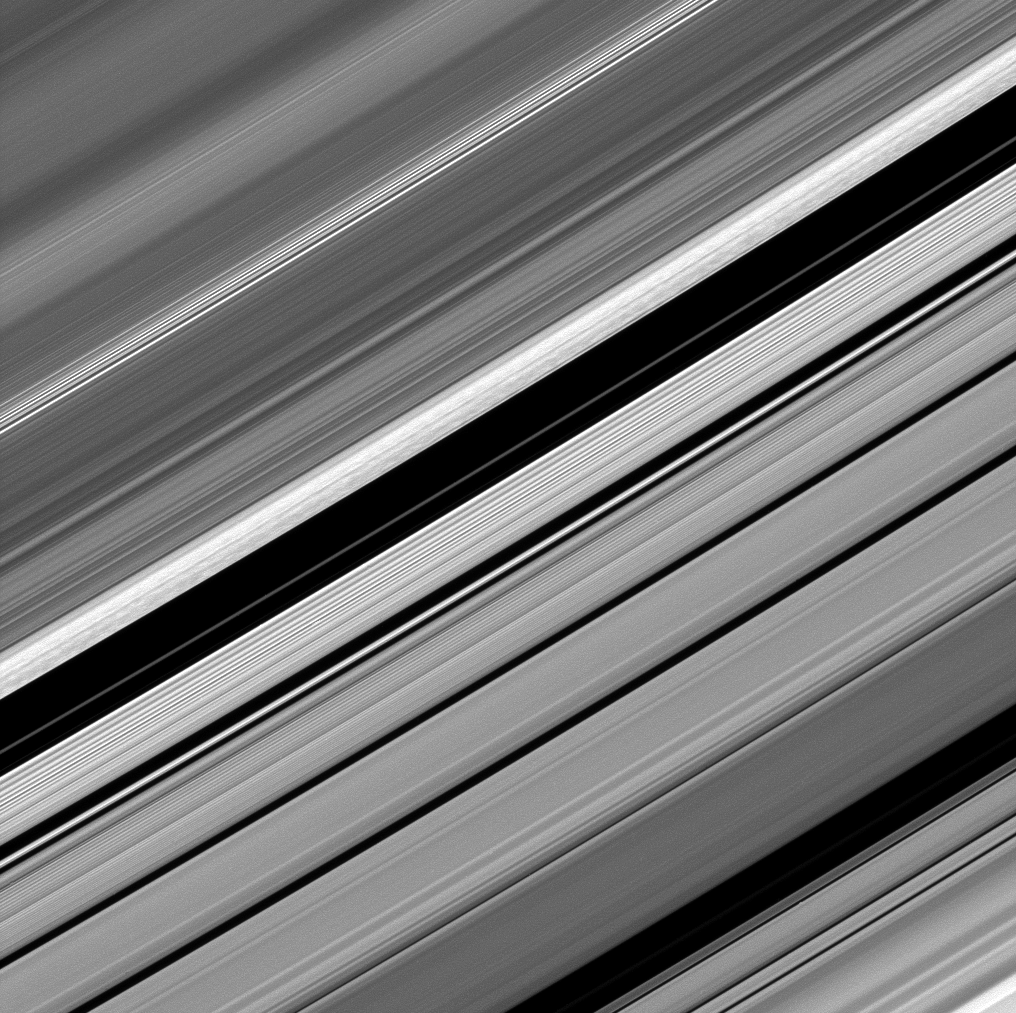

B Ring’s Straw-like Clumps

Dark straw-like patterns dot the bright outer B ring just left of the Huygens Gap in the center of this image from the Cassini spacecraft.

Cassini scientists speculate that these features are likely the result of transient gravitational clumping.

The outer edge of the B ring is anchored and sculpted by a powerful gravitational resonance with the moon Mimas (396 kilometers, or 246 miles across). The mutual gravity between particles may pull them into clumps as they are periodically forced closely together by the action of Mimas. (see PIA09855 for a closer view).

The image was taken in visible light with the Cassini spacecraft narrow-angle camera on Dec. 8, 2008. This view looks toward the unilluminated side of the rings from about 61 degrees above the ringplane. Cassini captured this view at a distance of approximately 710,000 kilometers (440,000 miles) from Saturn and at a Sun-Saturn-spacecraft, or phase, angle of 65 degrees. Image scale is 4 kilometers (2 miles) per pixel.

The Cassini-Huygens mission is a cooperative project of NASA, the European Space Agency and the Italian Space Agency. The Jet Propulsion Laboratory, a division of the California Institute of Technology in Pasadena, manages the mission for NASA’s Science Mission Directorate, Washington, D.C. The Cassini orbiter and its two onboard cameras were designed, developed and assembled at JPL. The imaging operations center is based at the Space Science Institute in Boulder, Colo.

Credit: NASA/JPL/Space Science Institute